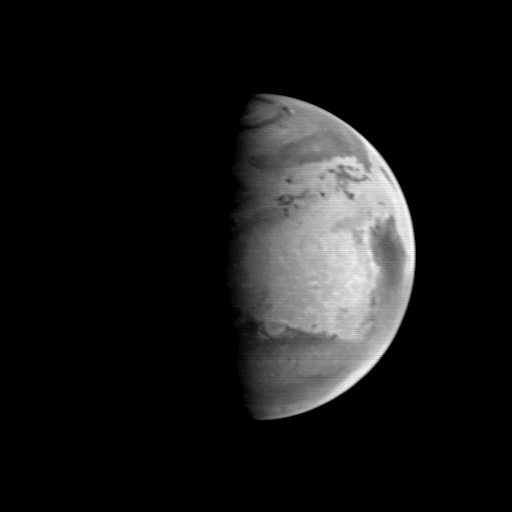

MGS Approach Image – 352.2° W Longitude

The bright area at the center of this view of Mars taken by the MGS/MOC is called Arabia. It contains some of the brightest ground on Mars, thought to be especially deep or fresh dust deposits. Syrtis Major, the dark feature curving north-south near the center edge of the planet, is devoid of large amounts of dust, probably because sand moves for frequently there and kicks up the dust into the martian air where it can be transported away. The dark “splotches” near the middle top of the image are small sand dune fields trapped in the depressions of the Protonilus and Nilosyrtis “fretted terrain” (a zone of valleys formed by tectonic fracturing and subsequent erosion). In the lower portion of the image is Terra Sabaea, a heavily cratered area near regions where major dust storms occur. The light, semicircular indentation is the 480 km diameter crater Schiaparelli.

Malin Space Science Systems and the California Institute of Technology built the MOC using spare hardware from the Mars Observer mission. MSSS operates the camera from its facilities in San Diego, CA. The Jet Propulsion Laboratory operates the Mars Global Surveyor spacecraft with its industrial partner, Lockheed Martin Astronautics, from facilities in Pasadena, CA and Denver, CO.

Credit: NASA/JPL/Malin Space Science Systems